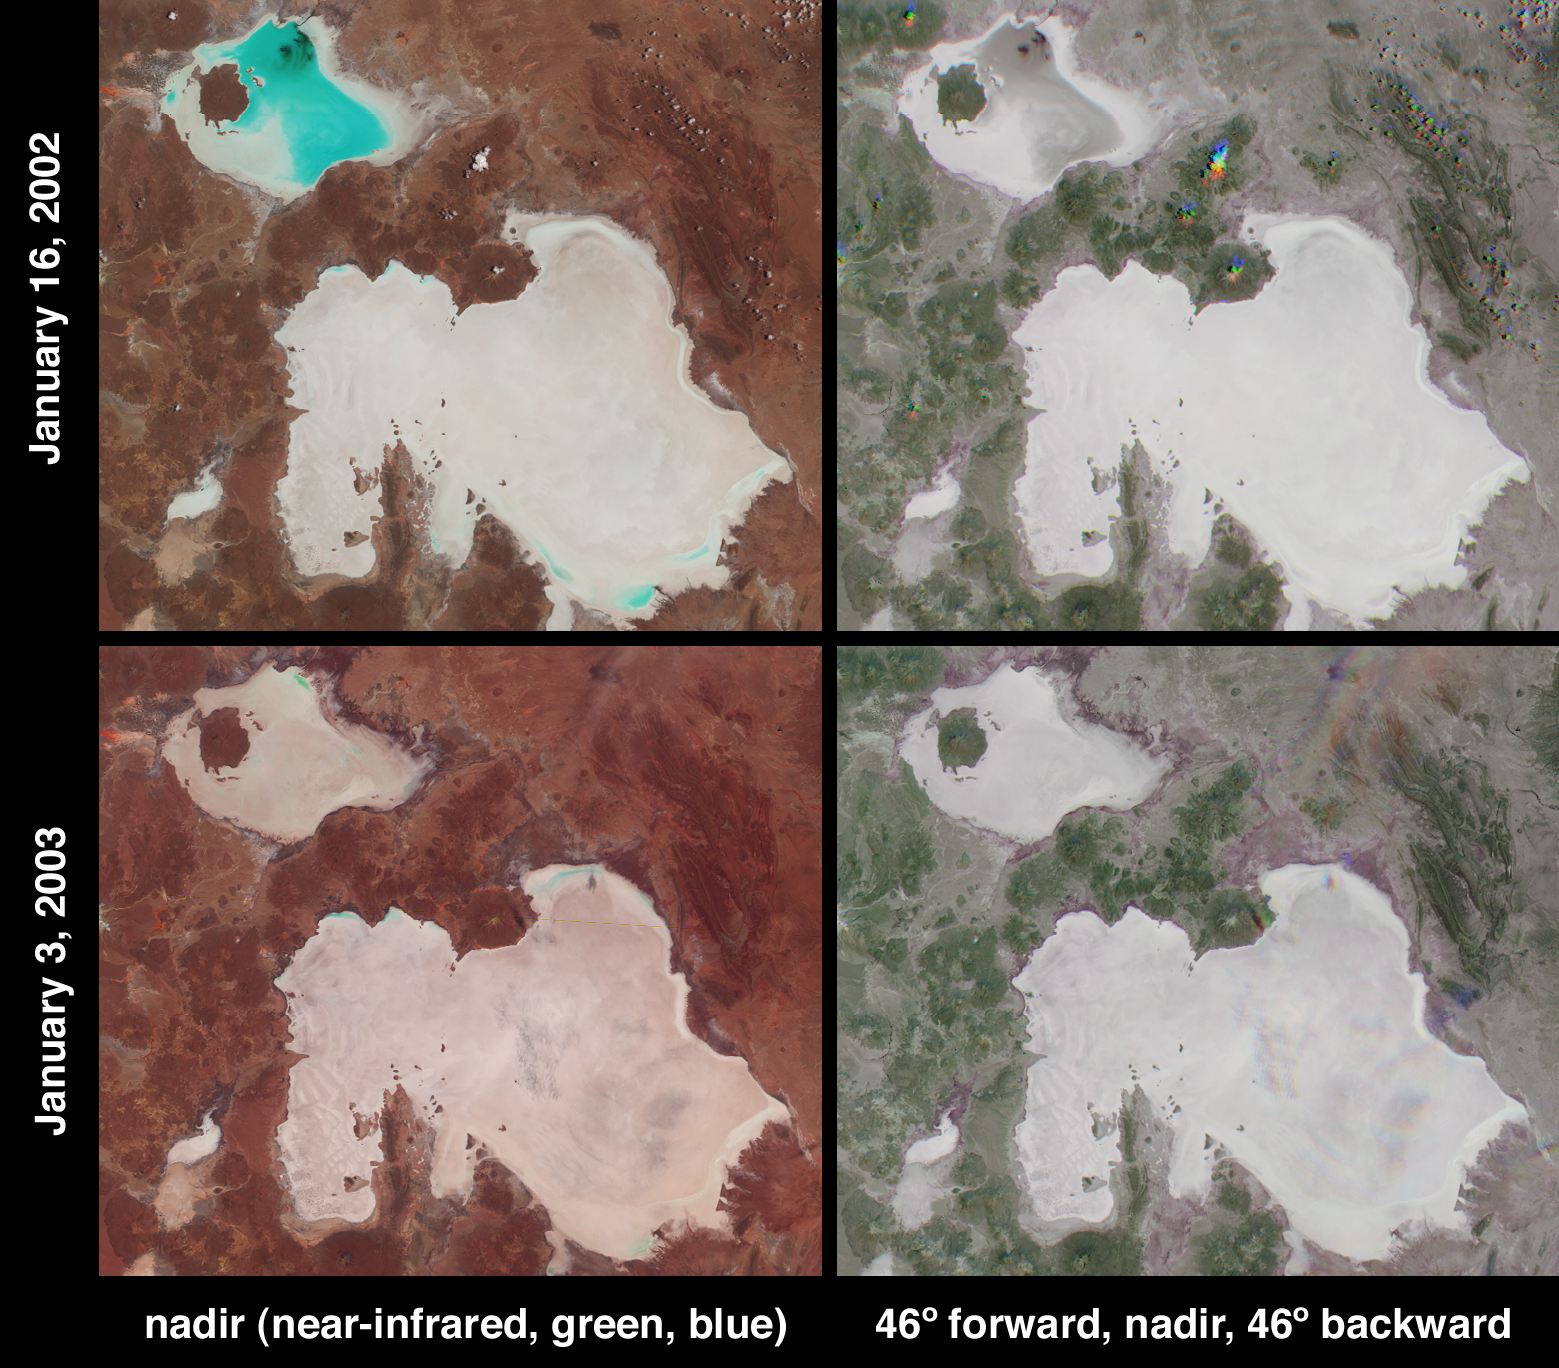

Salt Playas of the Bolivian Altiplano

In the high plateau of southwestern Bolivia, two large salt deserts, or playas, are located between the eastern and western Andes. The Salar de Uyuni is the largest and highest playa in the world, encompassing an area of more than 9000 square kilometers and situated more than 3600 meters above sea level. It is separated by a range of hills from its smaller neighbor to the north, the Salar de Coipasa. During the Pleistocene the climate of the region was wetter and the entire area was covered by a massive lake. As the waters slowly dried, abundant dissolved minerals were left behind to form the playas. The salt pans are now excellent indicators of rainfall fluctuations within the region and are also important sites for the study of paleoclimatology.

These two image pairs from the Multi-angle Imaging SpectroRadiometer (MISR) depict the playas on January 16, 2002 and January 3, 2003. At this time of year the wet season has already begun, and the Salar de Coipaso is usually at least partially flooded. Data from these two dates were processed identically to preserve relative variations in brightness between them. Varying degrees of surface moisture around the two playas are illustrated by the different display techniques of the right and left-hand panels.

At left are two false-color views acquired by MISR’s nadir camera. Data from the near-infrared, green and blue bands are displayed as red, green and blue. This spectral display causes bright, wet surfaces to appear blue-green because water selectively absorbs longer wavelengths such as near-infrared. Significantly more standing water is present in the Salar de Coipaso in 2002 than in 2003. However, a stronger signal at the near-infrared band on the 2003 date, which causes the overall hue in the 2003 image to be redder than 2002, suggests an increase in photosynthetic activity (plant growth) at the 2003 date compared with one year earlier.

The right-hand panels were created using only red band data, and are multi-angle composites in which color variations serve as a proxy for changes in angular reflectance. Data from the 46-degree forward, nadir and 46-degree backward-viewing cameras are displayed here as red, green and blue. The angular composites contain information relating to surface moisture and/or texture characteristics that are not apparent with a single view. In the southern hemisphere, the backward pointing cameras receive a stronger signal from surfaces which predominantly forward scatter sunlight (which generally tend to be smooth and/or wet surfaces). The salt encrusted playas appear bright white and gray but the edges of the playas and some smaller salt flats exhibit a purple-blue hue that corresponds with enhanced forward scattering, possibly caused by greater moisture content of these soils. If this interpretation is correct, it indicates that the soil moisture content is greater around the playa perimeters on the 2003 date.

Thin, wispy clouds that are almost invisible over the Salar de Uyuni in the nadir 2003 image are also more easily identified using the composite views, since geometric parallax associated with the clouds’ elevation above the surface causes the individual camera images to be spatially separated.

The Multi-angle Imaging SpectroRadiometer observes the daylit Earth continuously and every 9 days views the entire globe between 82 degrees north and 82 degrees south latitude. These data products were generated from a portion of the imagery acquired during Terra orbits 11071 and 16197. The panels cover an area of 199 kilometers x 174 kilometers, and utilize data from blocks 106 to 107 within World Reference System-2 path 233.

Credit: NASA/JPL